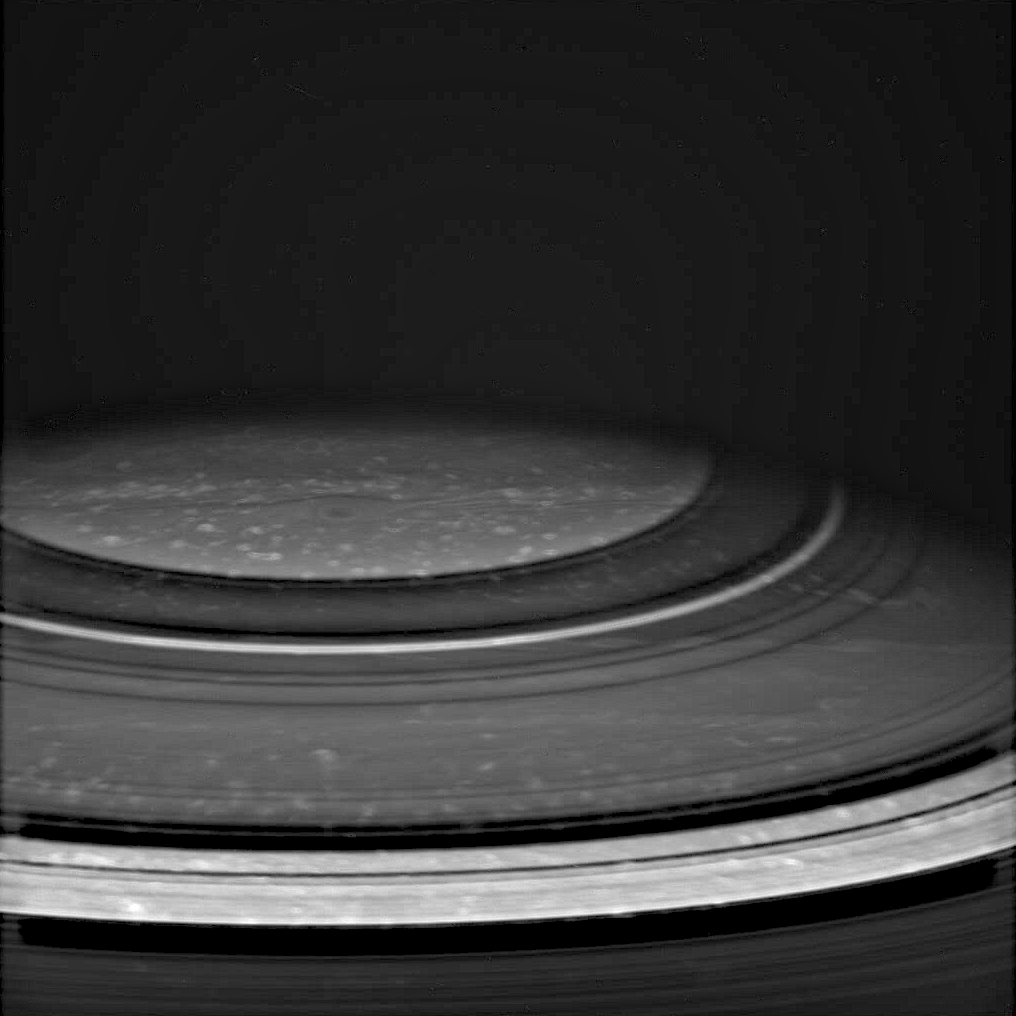

Rings Around the Pole

Atmospheric features in Saturn’s north polar region are revealed in spectacular detail in this Cassini image, taken in the near infrared spectral region, where methane gas is not very absorbing. The dark shadows of Saturn’s rings drape across the planet, creating the illusion of atmospheric bands. Dots of bright clouds give the appearance that this is an active place.

The image was taken with the Cassini spacecraft wide angle camera on Dec. 14, 2004, at a distance of 717,800 kilometers (446,100 miles) from Saturn through a filter sensitive to wavelengths of infrared light centered at 939 nanometers. The image scale is about 43 kilometers (27 miles) per pixel.

The Cassini-Huygens mission is a cooperative project of NASA, the European Space Agency and the Italian Space Agency. The Jet Propulsion Laboratory, a division of the California Institute of Technology in Pasadena, manages the mission for NASA’s Science Mission Directorate, Washington, D.C. The Cassini orbiter and its two onboard cameras were designed, developed and assembled at JPL. The imaging team is based at the Space Science Institute, Boulder, Colo.

Credit: NASA/JPL/Space Science Institute